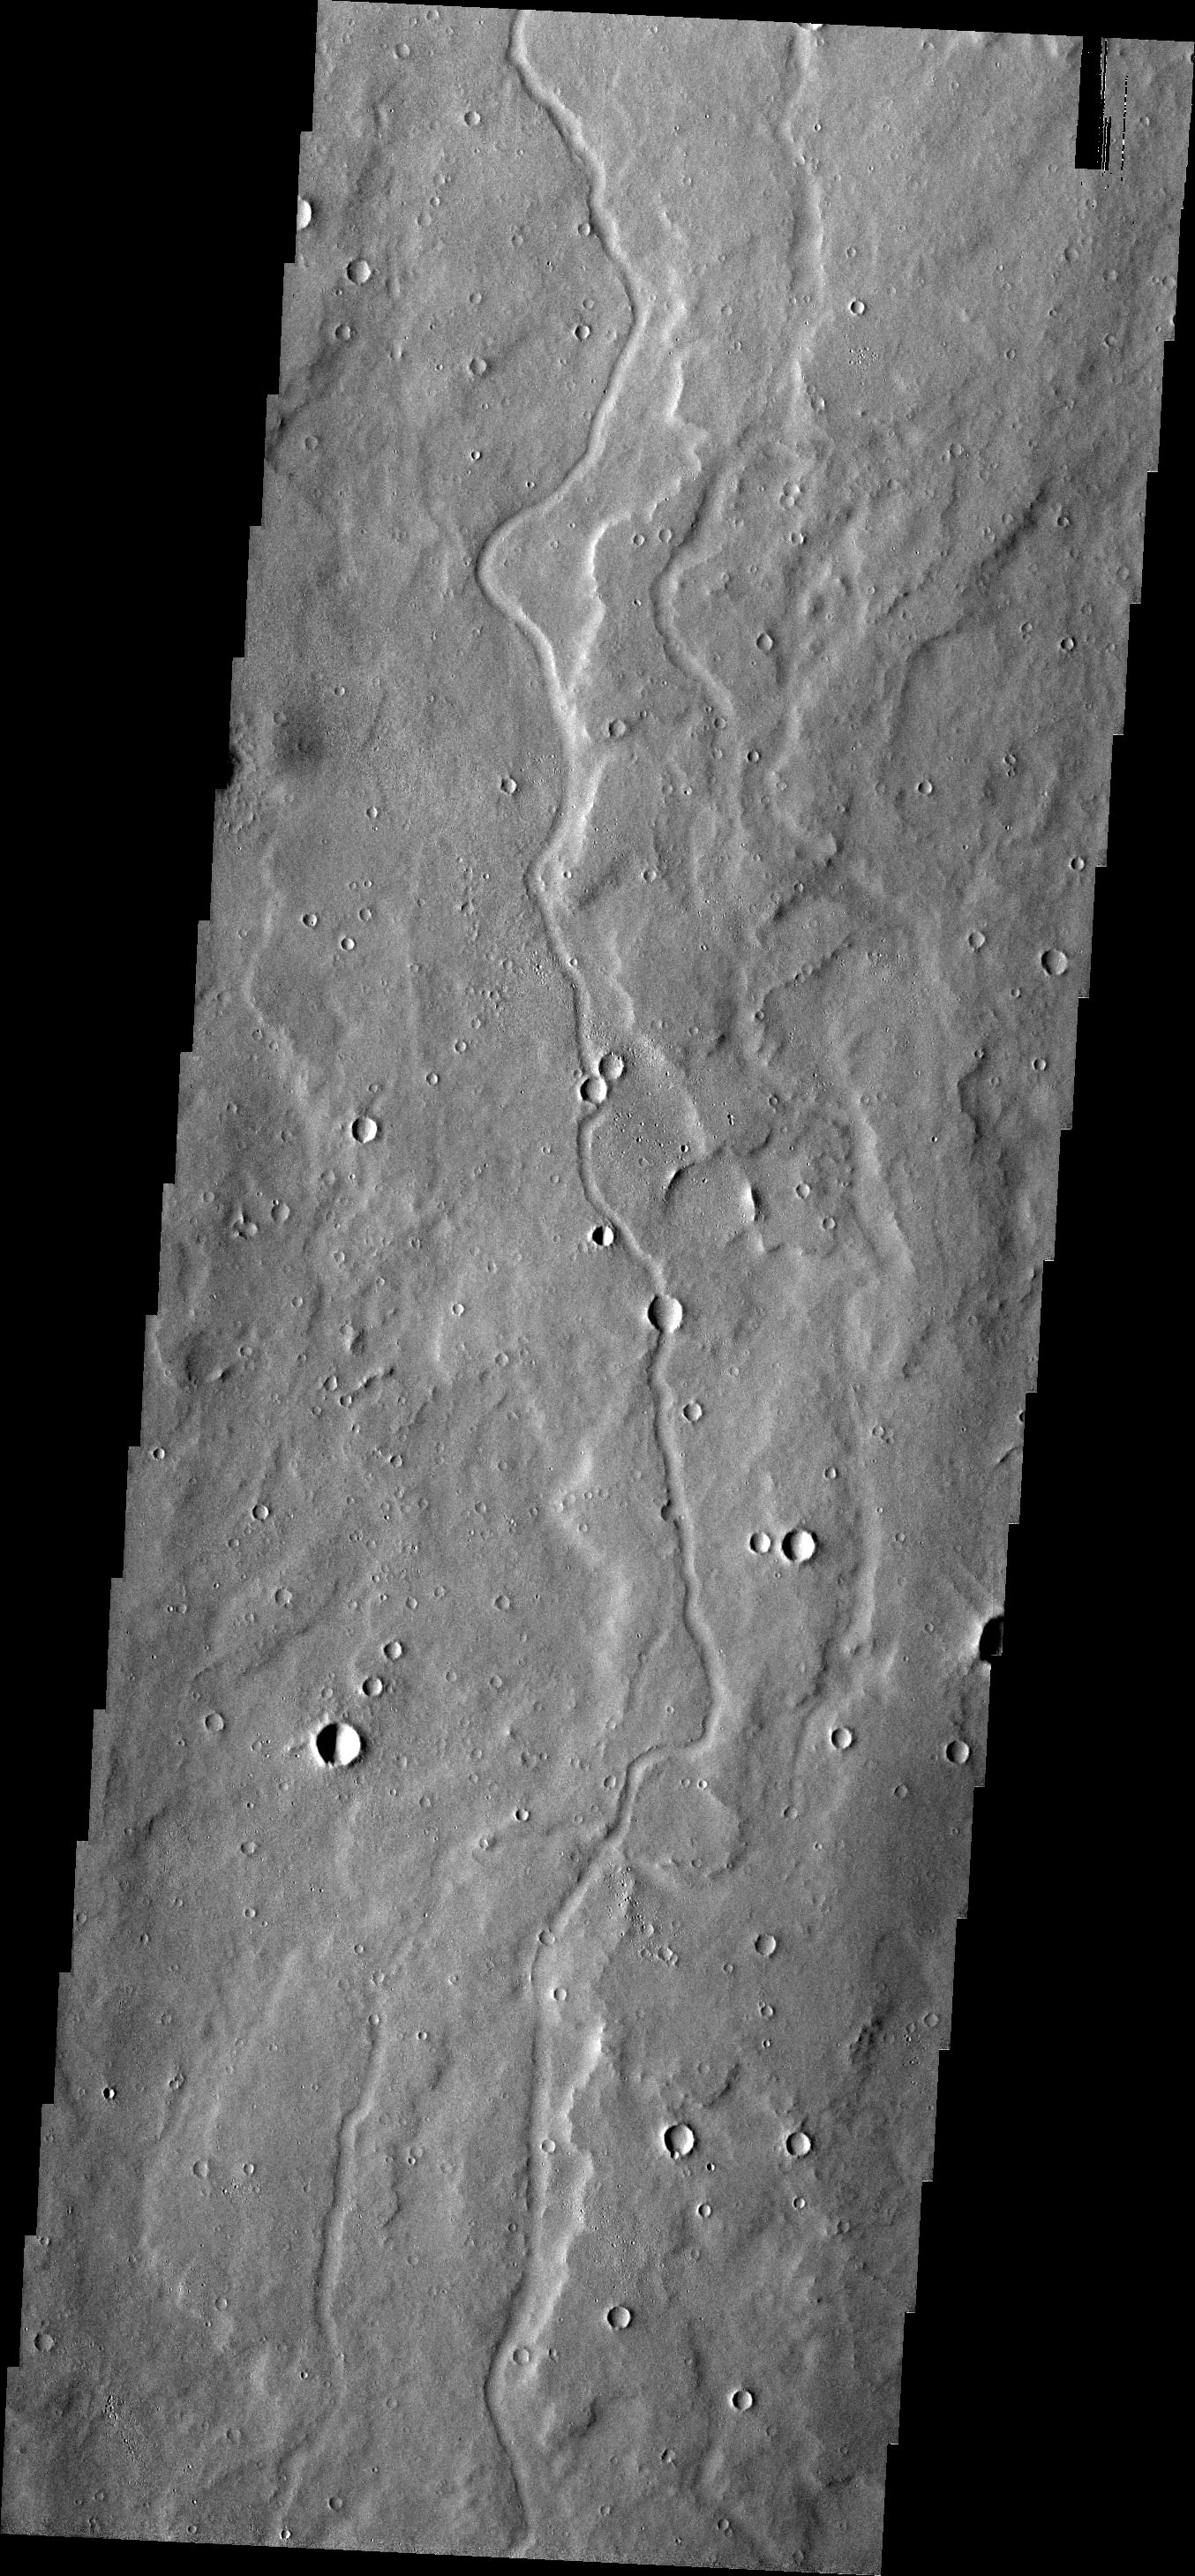

Channels

The channels in today’s VIS image are located on the southern margin of the Elysium Volcanic region.

Credit: NASA/JPL/ASU